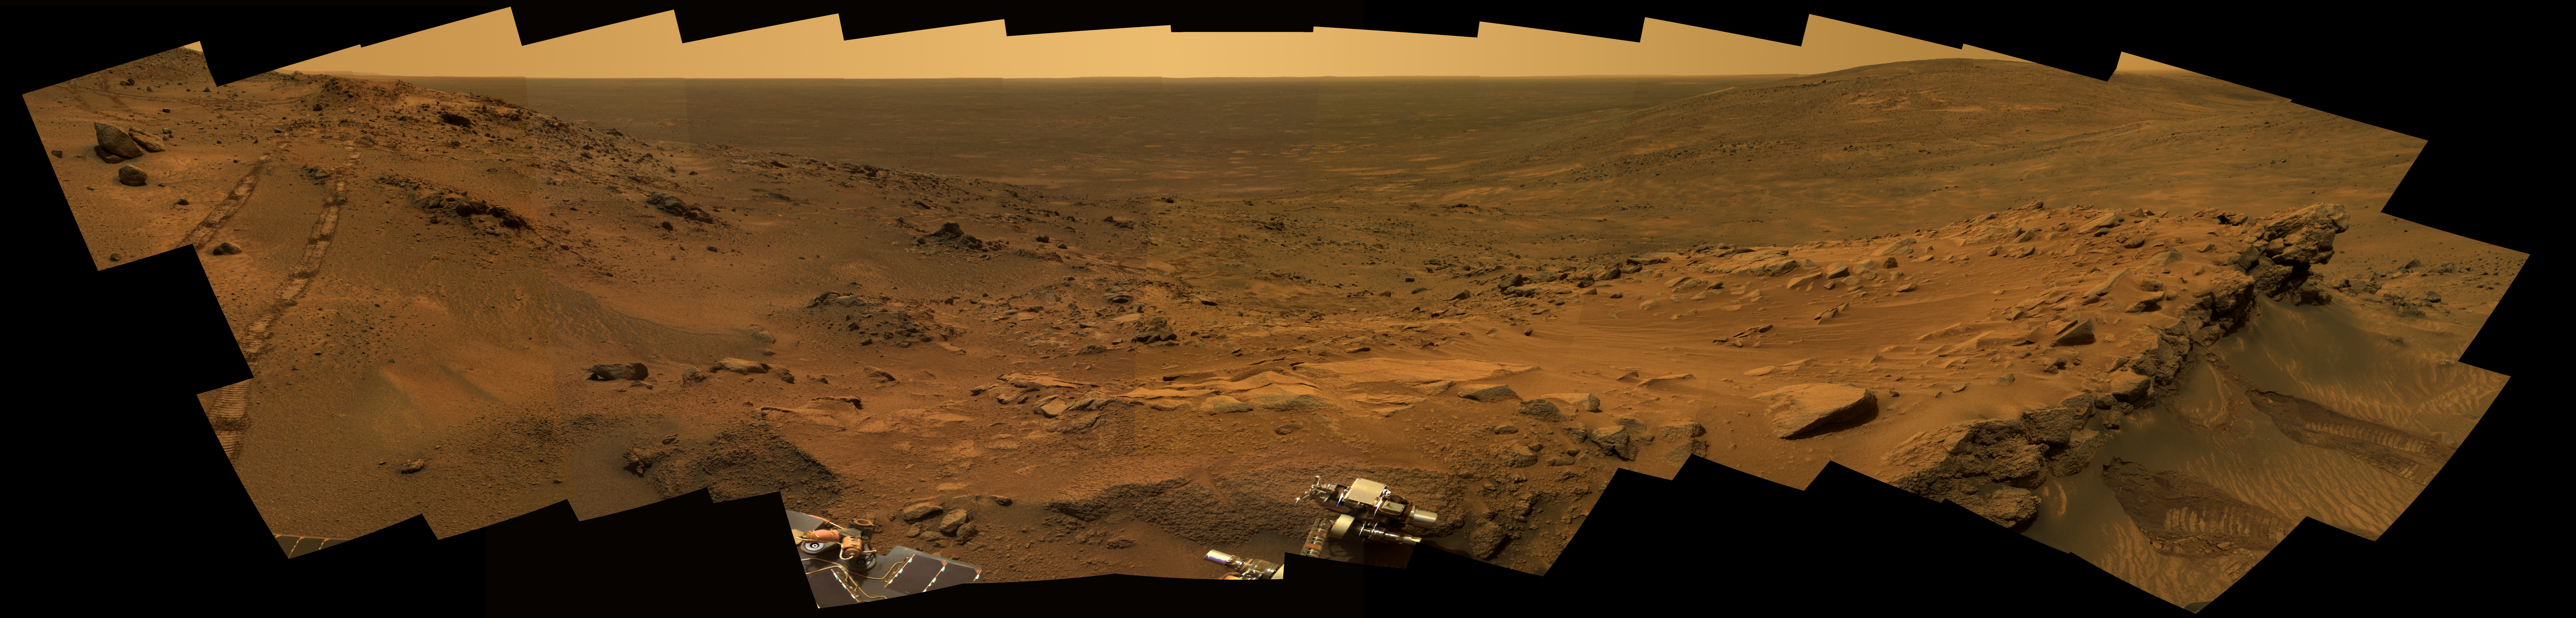

A Whale of a Panorama

More than 1.5 years into their exploration of Mars, both of NASA’s Mars Exploration Rovers continue to send a cornucopia of images to Earth. The results are so spectacular that Deputy Project Manager John Callas recently described them as “an embarrassment of riches.” Spirit produced this image mosaic, nicknamed the “Whale Panorama,” two-thirds of the way to the summit of “Husband Hill,” where the rover investigated martian rocks. On the right side of the panorama is a tilted layer of rocks dubbed “Larry’s Outcrop,” one of several tilted outcrops that scientists examined in April, 2005. They used spatial information to create geologic maps showing the compass orientation and degree of tilting of rock formations in the vicinity. Such information is key to geologic fieldwork because it helps establish if rock layers have been warped since they formed. In this case, scientists have also been studying the mineral and chemical differences, which show that some rocks have been more highly altered than others.

In the foreground, in the middle of the image mosaic, Spirit is shown with the scientific instruments at the end of its robotic arm positioned on a rock target known as “Ahab.” The rover was busy collecting elemental chemistry and mineralogy data on the rock at the same time that it was taking 50 individual snapshots with its five panoramic camera filters to create this stunning view of the martian scenery. The twin tracks of the rover’s all-terrain wheels are clearly visible on the left.

This mosaic of images spans about 220 degrees from left to right and is an approximate true-color rendering of the Mars terrain acquired through the panoramic camera’s 750-, 530-, and 430-nanometer filters. Spirit collected these images from its 497th martian day, or sol, through its 500th sol (May 27 through May 30, 2005).

Credit: NASA/JPL/Cornell